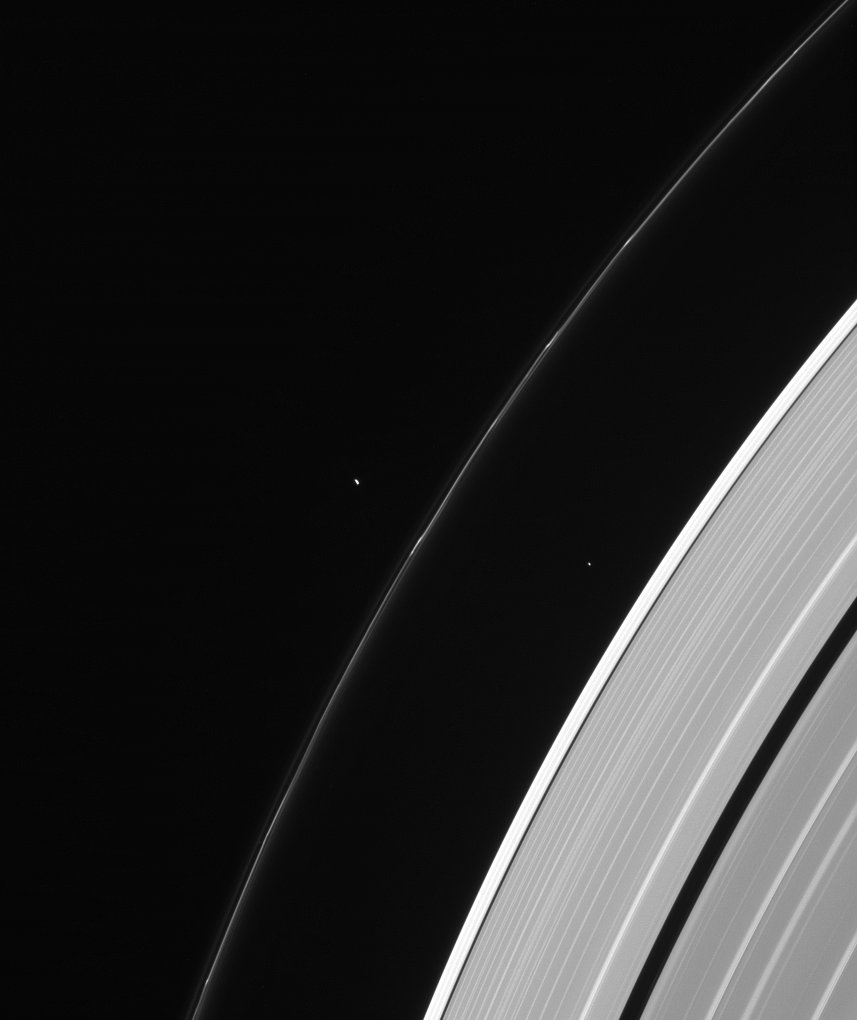

Mini Moons

Are the moons tiny or are the rings vast? Both, in a way! The moons visible in this image, Pandora and Atlas, are quite small by astronomical standards, but the rings are also enormous. From one side of the planet to the other, the A ring stretches over 170,000 miles (270,000 km), dwarfing these small moons of Saturn.

Pandora (50 miles, or 81 kilometers, across) orbits in the vicinity of the F ring, along with neighboring Prometheus, which is not visible in this image. These moons interact frequently with the narrow F ring, producing channels and streamers and other interesting features. Atlas (19 miles, or 30 kilometers across) orbits between the A ring and F ring in the Roche division.

This view looks toward the sunlit side of the rings from about 34 degrees above the ringplane. The image was taken in visible light with the Cassini spacecraft narrow-angle camera on Feb. 17, 2014.

The view was obtained at a distance of approximately 1.7 million miles (2.8 million kilometers) from Pandora and at a Sun-Pandora-spacecraft, or phase, angle of 110 degrees. Image scale is 11 miles (17 kilometers) per pixel.

The Cassini-Huygens mission is a cooperative project of NASA, the European Space Agency and the Italian Space Agency. NASA’s Jet Propulsion Laboratory, a division of the California Institute of Technology in Pasadena, manages the mission for NASA’s Science Mission Directorate, Washington. The Cassini orbiter and its two onboard cameras were designed, developed and assembled at JPL. The imaging operations center is based at the Space Science Institute in Boulder, Colo.

Credit: NASA/JPL-Caltech/Space Science Institute